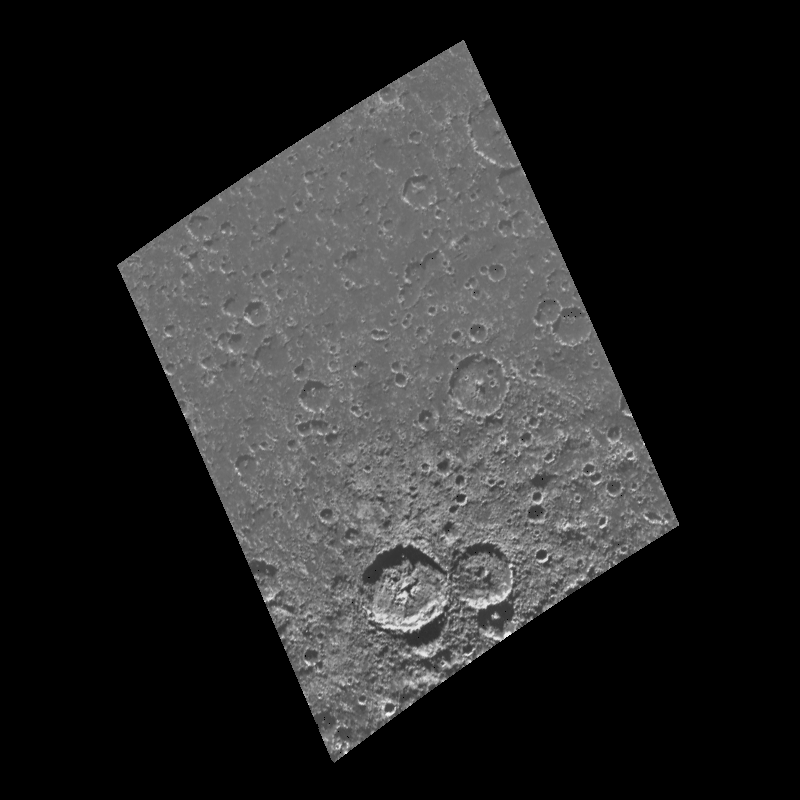

Craters Near the South Pole of Callisto

This image of the south polar region of the Jovian satellite Callisto was taken in twilight by the Galileo spacecraft on its eighth orbit around Jupiter. Craters ranging in size from 60 kilometers (36 miles) down to the limit of resolution are visible in this image. Scientists count the number of craters on a planetary surface to estimate its relative (and sometimes absolute) age. Note that many of the craters are not as sharp in appearance as the two large craters near the bottom of the image. This is an indication that some process has eroded the craters since their formation.

This image is centered at 82.5 south latitude and 62.6 west longitude, and covers an area approximately 370 kilometers (220 miles) by 280 kilometers (170 miles). North is toward the top of the image. This image was taken on May 6, 1997 by the Solid State Imaging system (CCD) on board NASA’s Galileo spacecraft at a resolution of 676 meters (417 feet) per picture element.

The Jet Propulsion Laboratory, Pasadena, CA manages the mission for NASA’s Office of Space Science, Washington, DC.

Credit: NASA/JPL/University of Arizona